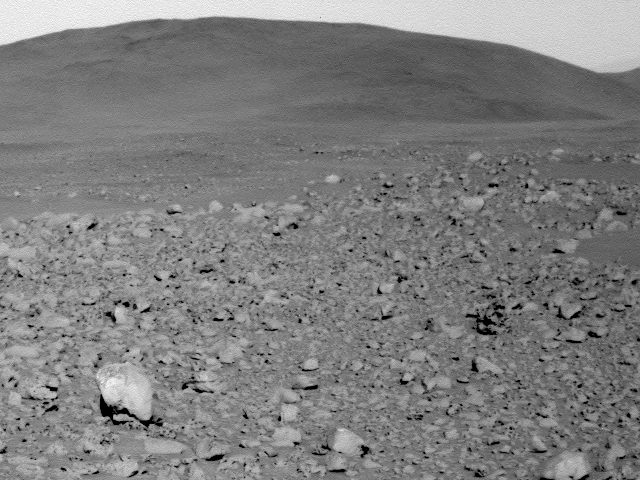

Evidence of Ancient Blisters in Rocks

This image from the panoramic camera on the Mars Exploration Rover Spirit shows scoriaceous rocks (rocks containing holes or cavities) on the ground, as well as a transition from rocky terrain (foreground) to smoother terrain (background). Spirit is heading toward the smoother terrain on its way to the “Columbia Hills.” The holes in some of the rocks may have resulted from “blisters” formed by water vapor as it escaped lava. This indicates that the rocks were chilled atop an ancient lava flow. Porous rocks such as these, now appearing in abundance, have not been seen since early in the mission. Scientists believe they may have been covered by crater ejecta. This image was taken on sol 110 (April 24, 2004) at a region dubbed “site 35.”

Credit: NASA/JPL/Cornell